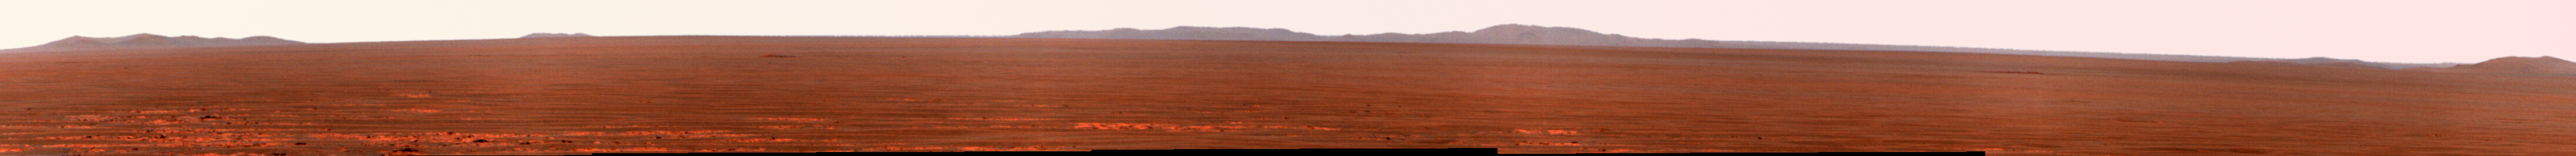

Rim of Endeavour on Opportunity’s Horizon, Sol 2424 (False Color)

NASA’s Mars Exploration Rover Opportunity used its panoramic camera to record this eastward view of the horizon on the 2,424th Martian day, or sol, of the rover’s work on Mars (Nov. 18, 2010). The view is presented in false color to make differences in surface materials more visible.

Portions of the rim of Endeavour Crater, several kilometers or miles in the distance, are visible at the left, middle and far-right of the image, rising above the Meridiani plain. Endeavour Crater is about 22 kilometers (14 miles) in diameter. The portion of the rim visible on the left in this image is at the northern edge of Endeavour. The portion in the middle of the image is on the crater’s eastern edge of the crater. The portion at the far right is on the Endeavour’s western rim, closer to Opportunity. An orbital view at PIA11837 offers context.

The rover team chose Endeavour Crater as a long-term destination for Opportunity in mid-2008, after the rover had investigated the much-smaller Victoria Crater for two years. More than a year later, the goal became even more alluring when observations with the Compact Reconnaissance Imaging Spectrometer for Mars, on NASA’s Mars Reconnaissance Orbiter, found clay minerals exposed on Endeavour’s western rim. James Wray of Cornell University, and co-authors, reported observations of those minerals in Geophysical Research Letters in 2009. Clay minerals, which form under wet and relatively neutral pH conditions, have been found extensively on Mars from orbit but have not been examined on the surface. Additional observations with that spectrometer are helping the rover team choose which part of Endeavour’s rim to visit first with Opportunity.

This view combines exposures taken through three filters of the panoramic camera (Pancam) admitting wavelengths of 752 nanometers, 535 nanometers and 432 nanometers.

Opportunity completed its three-month prime mission in April 2004 and has continued working in mission extensions since then.

Credit: NASA/JPL-Caltech/Cornell University